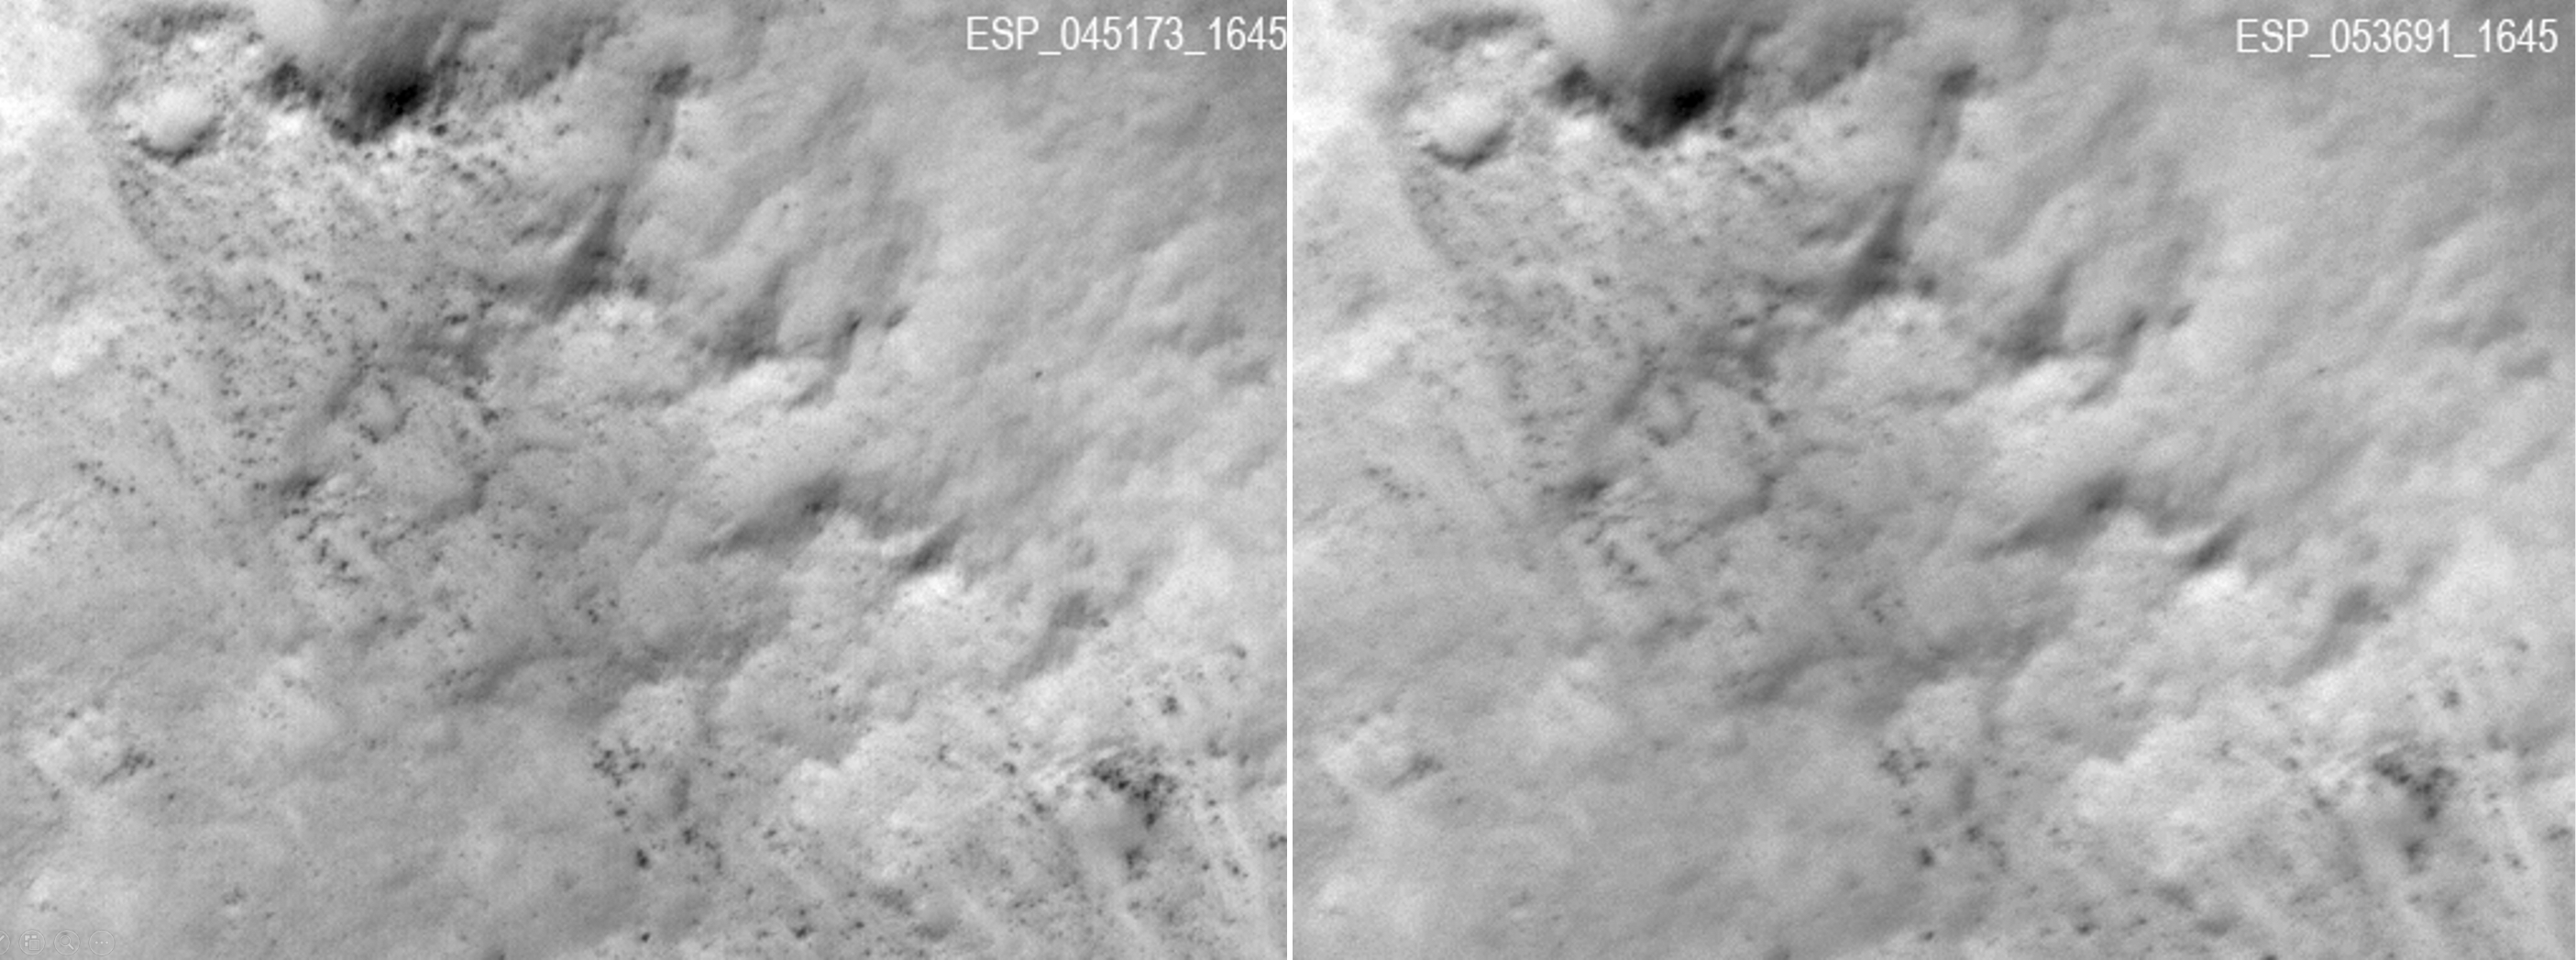

Slight Blurring in Newer Image from Mars Orbiter

These two frames were taken of the same place on Mars by the same orbiting camera before (left) and after some images from the camera began showing unexpected blur.

The images are from the High Resolution Imaging Science Experiment (HiRISE) camera on NASA’s Mars Reconnaissance Orbiter. They show a patch of ground about 500 feet or 150 meters wide in Gusev Crater. The one on the left, from HiRISE observation ESP_045173_1645, was taken March 16, 2016. The one on the right was taken Jan. 9, 2018. Gusev Crater, at 15 degrees south latitude and 176 degrees east longitude, is the landing site of NASA’s Spirit Mars rover in 2004 and a candidate landing site for a rover to be launched in 2020. HiRISE images provide important information for evaluating potential landing sites. The smallest boulders with measurable diameters in the left image are about 3 feet (90 centimeters) wide. In the blurred image, the smallest measurable are about double that width.

As of early 2018, most full-resolution images from HiRISE are not blurred, and the cause of the blur is still under investigation. Even before blurred images were first seen, in 2017, observations with HiRISE commonly used a technique that covers more ground area at half the resolution. This shows features smaller than can be distinguished with any other camera orbiting Mars, and little blurring has appeared in these images.

The University of Arizona, Tucson, operates HiRISE, which was built by Ball Aerospace & Technologies Corp., Boulder, Colorado. NASA’s Jet Propulsion Laboratory, a division of Caltech in Pasadena, California, manages the Mars Reconnaissance Orbiter Project for NASA’s Science Mission Directorate, Washington.

Credit: NASA/JPL-Caltech/Univ. of Arizona